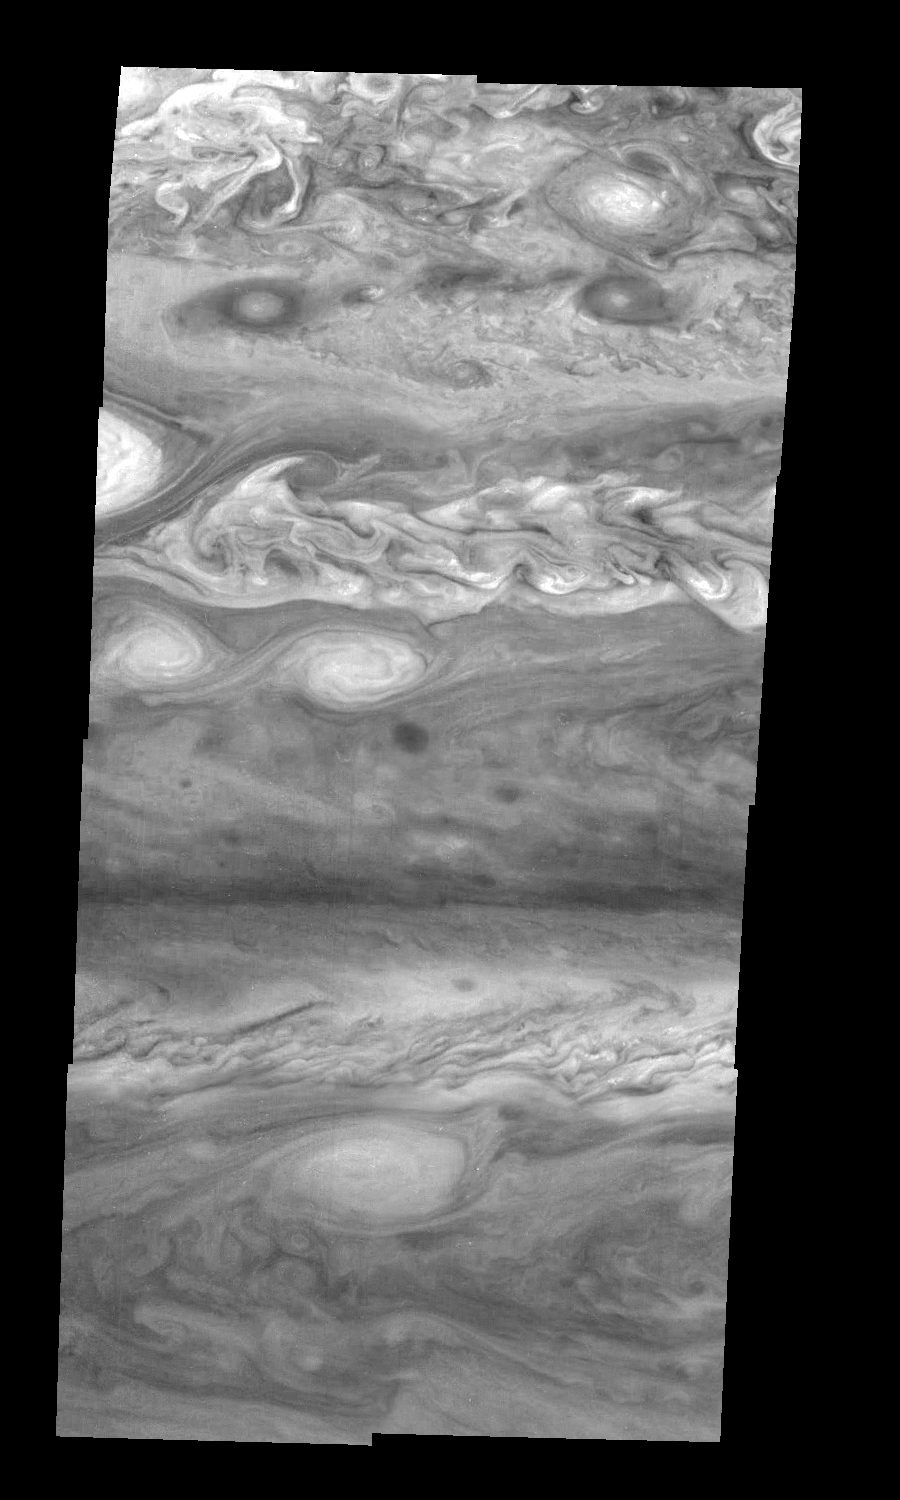

Jupiter’s Northern Hemisphere in a Methane Band (Time Set 1)

Mosaic of Jupiter’s northern hemisphere between 10 and 50 degrees latitude. Jupiter’s atmospheric circulation is dominated by alternating eastward and westward jets from equatorial to polar latitudes. The direction and speed of these jets in part determine the color and texture of the clouds seen in this mosaic. Also visible are several other common Jovian cloud features, including large white ovals, bright spots, dark spots, interacting vortices, and turbulent chaotic systems. The north-south dimension of each of the two interacting vortices in the upper half of the mosaic is about 3500 kilometers. Light at 727 nanometers is moderately absorbed by atmospheric methane. This mosaic shows the features of Jupiter’s main visible cloud deck and upper-tropospheric haze, with higher features enhanced in brightness over lower features.

North is at the top. The images are projected on a sphere, with features being foreshortened towards the north. The smallest resolved features are tens of kilometers in size. These images were taken on April 3, 1997, at a range of 1.4 million kilometers by the Solid State Imaging system on NASA’s Galileo spacecraft.

The Jet Propulsion Laboratory, Pasadena, CA manages the mission for NASA’s Office of Space Science, Washington, DC.

Credit: NASA/JPL-Caltech